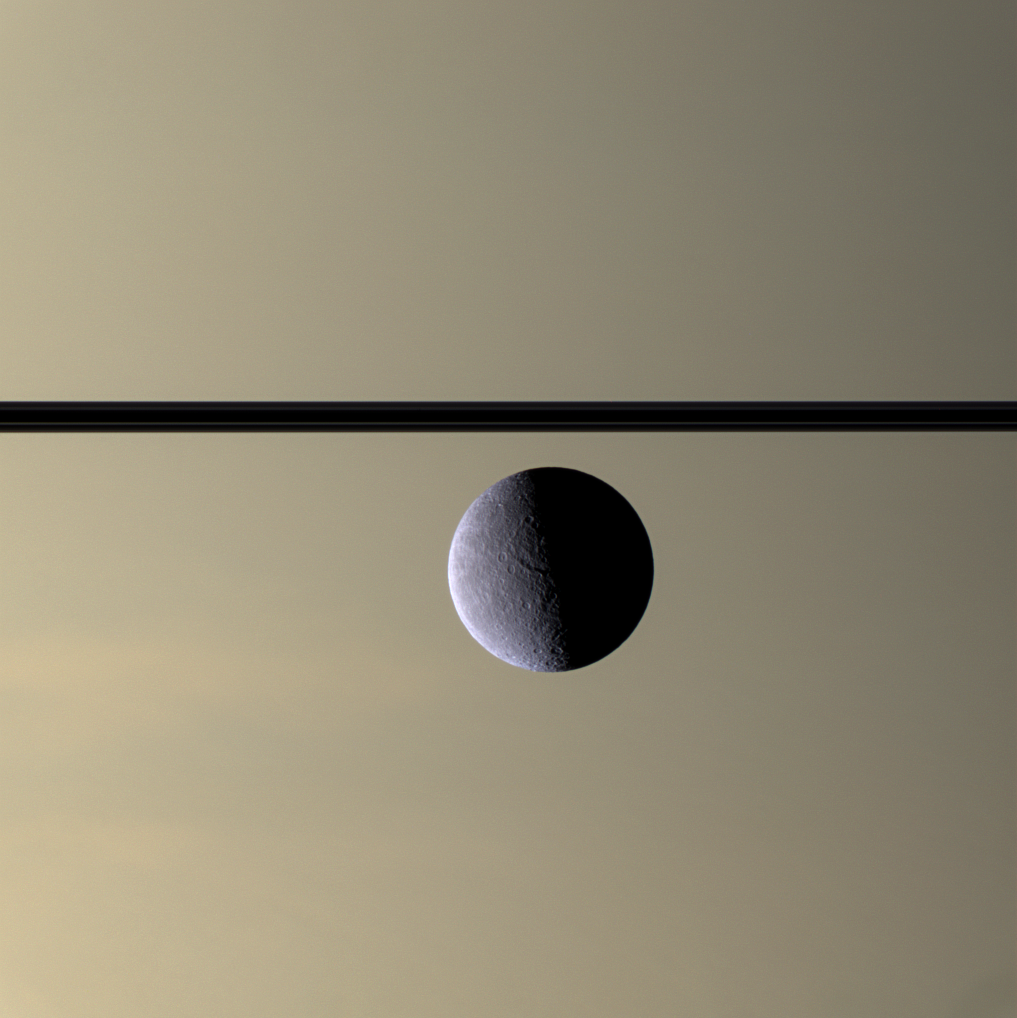

Icy Profile

The Cassini spacecraft looks toward Rhea’s cratered, icy landscape with the dark line of Saturn’s ringplane and the planet’s murky atmosphere as a background.

Rhea is Saturn’s second-largest moon, at 1,528 kilometers (949 miles) across.

This view looks toward the unilluminated side of the rings from less than a degree above the ringplane.

Images taken using red, green and blue spectral filters were combined to create this natural color view. The images were acquired with the Cassini spacecraft narrow-angle camera on July 17, 2007 at a distance of approximately 1.2 million kilometers (770,000 miles) from Rhea. Image scale is 7 kilometers (5 miles) per pixel.

The Cassini-Huygens mission is a cooperative project of NASA, the European Space Agency and the Italian Space Agency. The Jet Propulsion Laboratory, a division of the California Institute of Technology in Pasadena, manages the mission for NASA’s Science Mission Directorate, Washington, D.C. The Cassini orbiter and its two onboard cameras were designed, developed and assembled at JPL. The imaging operations center is based at the Space Science Institute in Boulder, Colo.

Credit: NASA/JPL/Space Science Institute